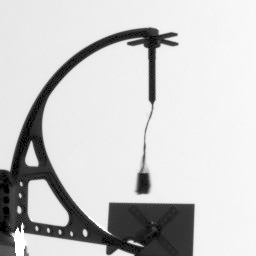

Telltale Animation (Sol 9)

This animation of the NASA’s Phoenix Mars Lander’s telltale was made from five images taken by Phoenix’s Stereo Surface Imager (SSI) just after 4:37 PM local Mars time on the ninth Martian day of the mission, or Sol 9 (June 3, 2008). The images were taken with a blue filter (450 nanometer, R6) that focuses at items on the deck rather than the workspace or horizon.

The Phoenix Mission is led by the University of Arizona, Tucson, on behalf of NASA. Project management of the mission is by NASA’s Jet Propulsion Laboratory, Pasadena, Calif. Spacecraft development is by Lockheed Martin Space Systems, Denver.

Photojournal Note: As planned, the Phoenix lander, which landed May 25, 2008 23:53 UTC, ended communications in November 2008, about six months after landing, when its solar panels ceased operating in the dark Martian winter.

Credit: NASA/JPL-Caltech/University Arizona/Texas A&M University